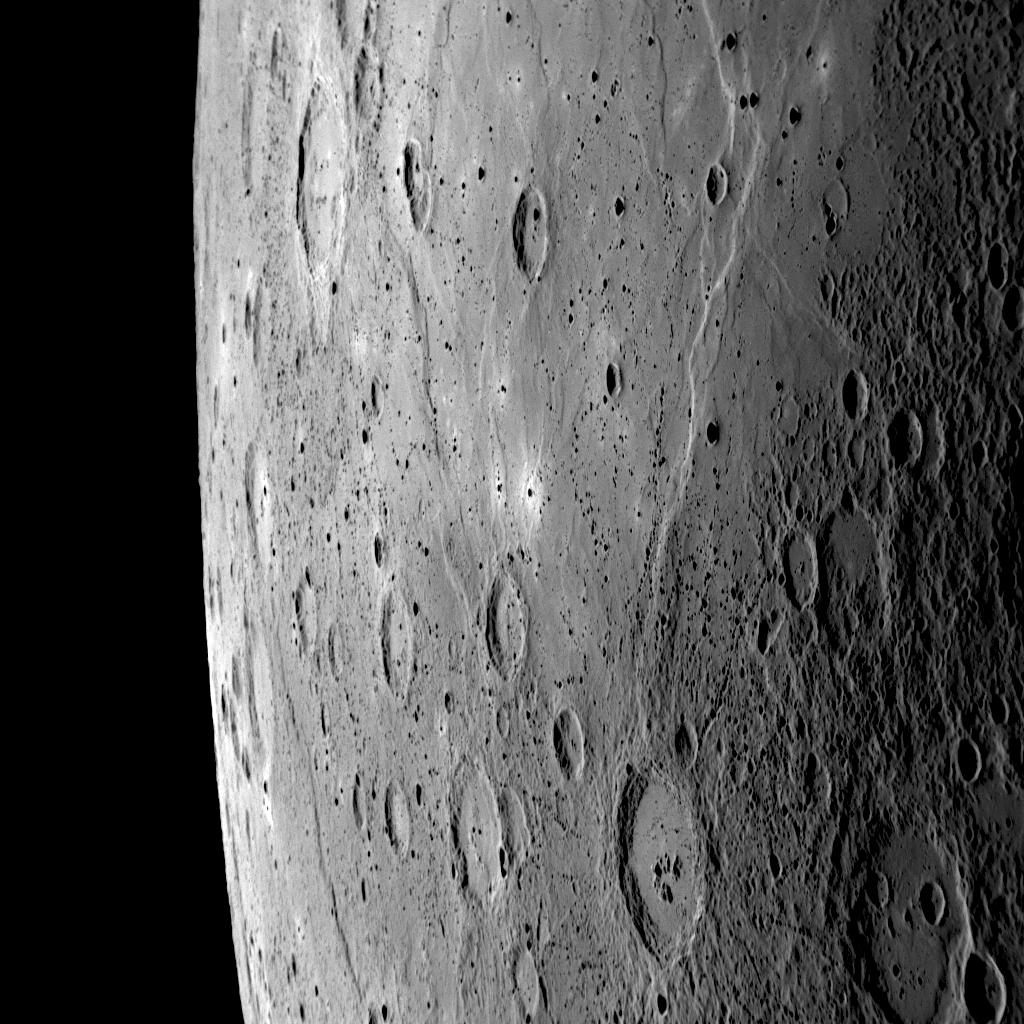

At the Edge of a World

Taken as MESSENGER approached Mercury, this NAC image shows a portion of the sunlit crescent-shaped planet (see PIA11247) with the edge of Mercury against the blackness of space. A large region of smooth plains can be seen in the upper portion of this image, extending to the north, into an image previously released on October 8 (see PIA11353). To the south, near the edge of the planet, a lengthy cliff face is visible running off the bottom of the image and onto an image released on October 17 (see PIA11370). With this overlap, these three NAC images can be nicely mosaicked together and are part of a larger 44-image mosaic set. Particularly prominent in the image here is a crater near the bottom of the frame with numerous associated chains of small secondary craters. The secondary craters, which are especially visible on the southern portion of the smooth plains, were formed when material was thrown out onto the surrounding surface during the impact event that created the large crater. Thus, this large crater was formed after the creation of the neighboring smooth plains.

Date Acquired: October 6, 2008
Image Mission Elapsed Time (MET): 131766475
Instrument: Narrow Angle Camera (NAC) of the Mercury Dual Imaging System (MDIS)
Resolution: 420 meters/pixel (0.26 miles/pixel) at the right side of the image
Scale: The right side of this image is about 430 kilometers (270 miles) tall
Spacecraft Altitude: 16,400 kilometers (10,200 miles)

These images are from MESSENGER, a NASA Discovery mission to conduct the first orbital study of the innermost planet, Mercury. For information regarding the use of images, see the MESSENGER image use policy.

Credit: NASA/Johns Hopkins University Applied Physics Laboratory/Carnegie Institution of Washington